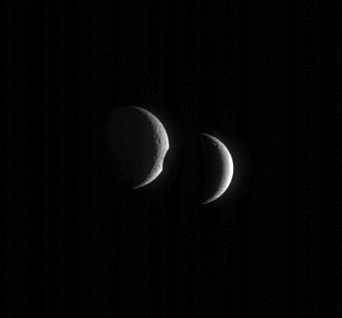

Uncovering Rhea

Two Saturnian moons meet in the sky. Dione departs after crossing the face of Rhea for several minutes.

Dione (1,126 kilometers, or 700 miles across), at right, has a notably smoother-looking surface than Rhea (1,528 kilometers, or 949 miles across), suggesting the former has been modified more recently.

The image was taken in visible light with the Cassini spacecraft narrow-angle camera on May 14, 2006 at a distance of approximately 2.7 million kilometers (1.7 million miles) from Dione and 3.1 million kilometers (1.9 million miles) from Rhea. The Sun-moon-spacecraft, or phase, angle is about 134 degrees on both moons. Image scale is 16 kilometers (10 miles) per pixel on Dione and 18 kilometers (11 miles) per pixel on Rhea.

The Cassini-Huygens mission is a cooperative project of NASA, the European Space Agency and the Italian Space Agency. The Jet Propulsion Laboratory, a division of the California Institute of Technology in Pasadena, manages the mission for NASA’s Science Mission Directorate, Washington, D.C. The Cassini orbiter and its two onboard cameras were designed, developed and assembled at JPL. The imaging operations center is based at the Space Science Institute in Boulder, Colo.

Credit: NASA/JPL/Space Science Institute